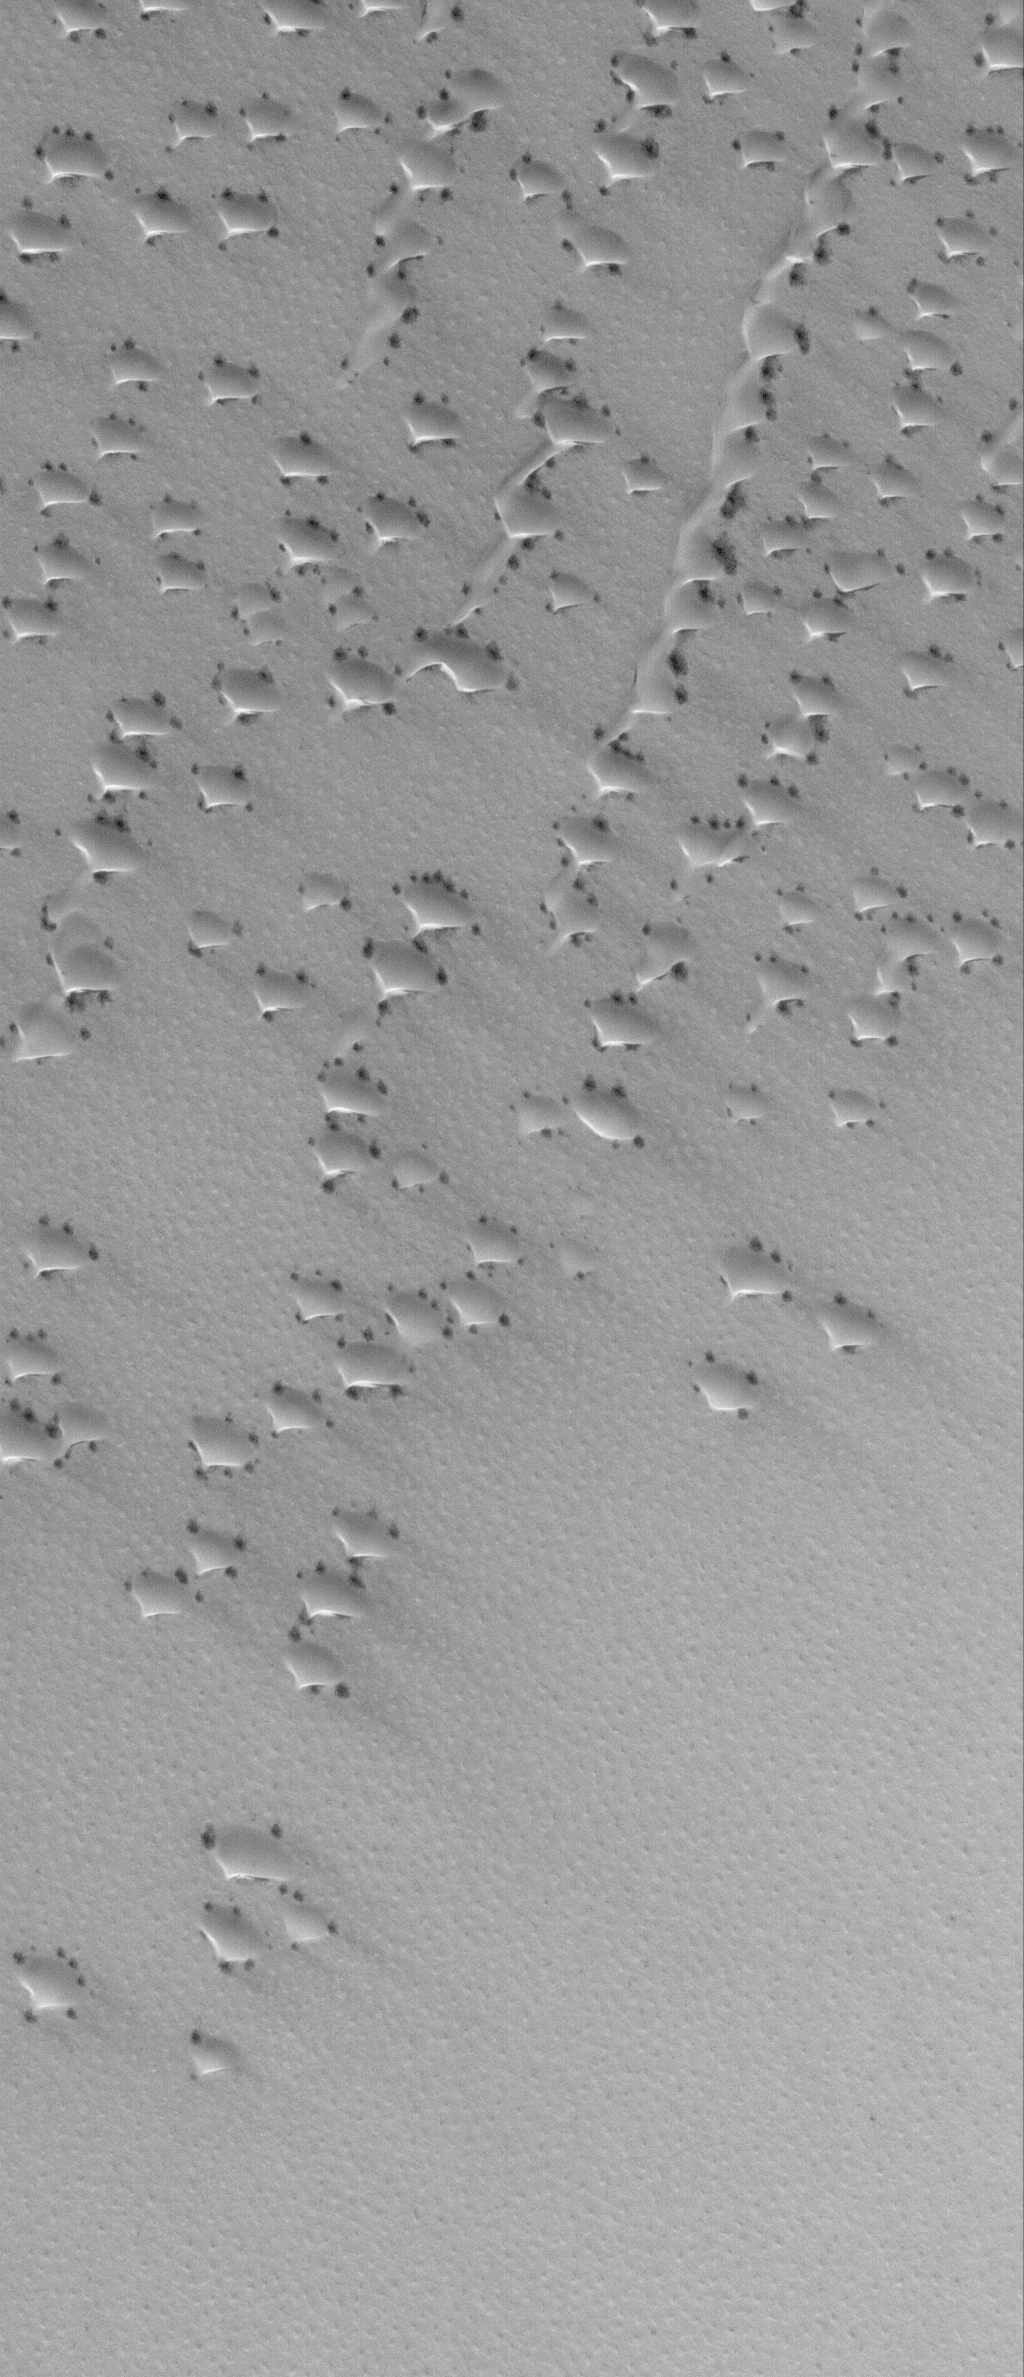

Undercover

3 June 2006
This Mars Global Surveyor (MGS) Mars Orbiter Camera (MOC) image shows dunes covered with a seasonally-deposited layer of solid carbon dioxide (CO2) in the north polar region of Mars. The dark spots indicate areas where the CO2 frost has begun to change, either by being sublimed away, or by becoming rougher or coarser-grained, such that it appears darker than surrounding frost. Over the course of the spring season, the frost will be completely removed and the dark sands that make up the dune field will be visible by summer.

Location near: 77.7°N, 41.7°W
Image width: ~3 km (~1.9 mi)
Illumination from: lower left
Season: Northern Spring

Credit: NASA/JPL/Malin Space Science Systems